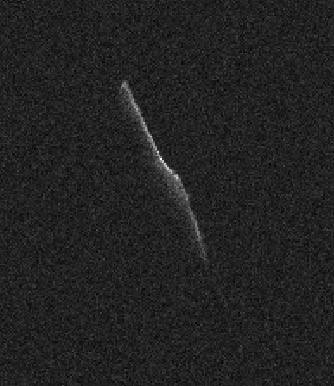

Elongated Asteroid Will Safely Pass Earth on Christmas Eve

The elongated asteroid in this radar image, named 2003 SD220, will safely fly past Earth on Thursday, Dec. 24, 2015, at a distance of 6.8 million miles (11 million kilometers). The image was taken on Dec. 22 by scientists using NASA’s 230-foot (70-meter) Deep Space Network antenna at Goldstone, California, when the asteroid was approaching its flyby distance.

This asteroid is at least 3,600 feet (1,100 meters) long. In 2018, it will safely pass Earth at a distance of 1.8 million miles (2.8 million kilometers).

Credit: NASA/JPL-Caltech/GSSR